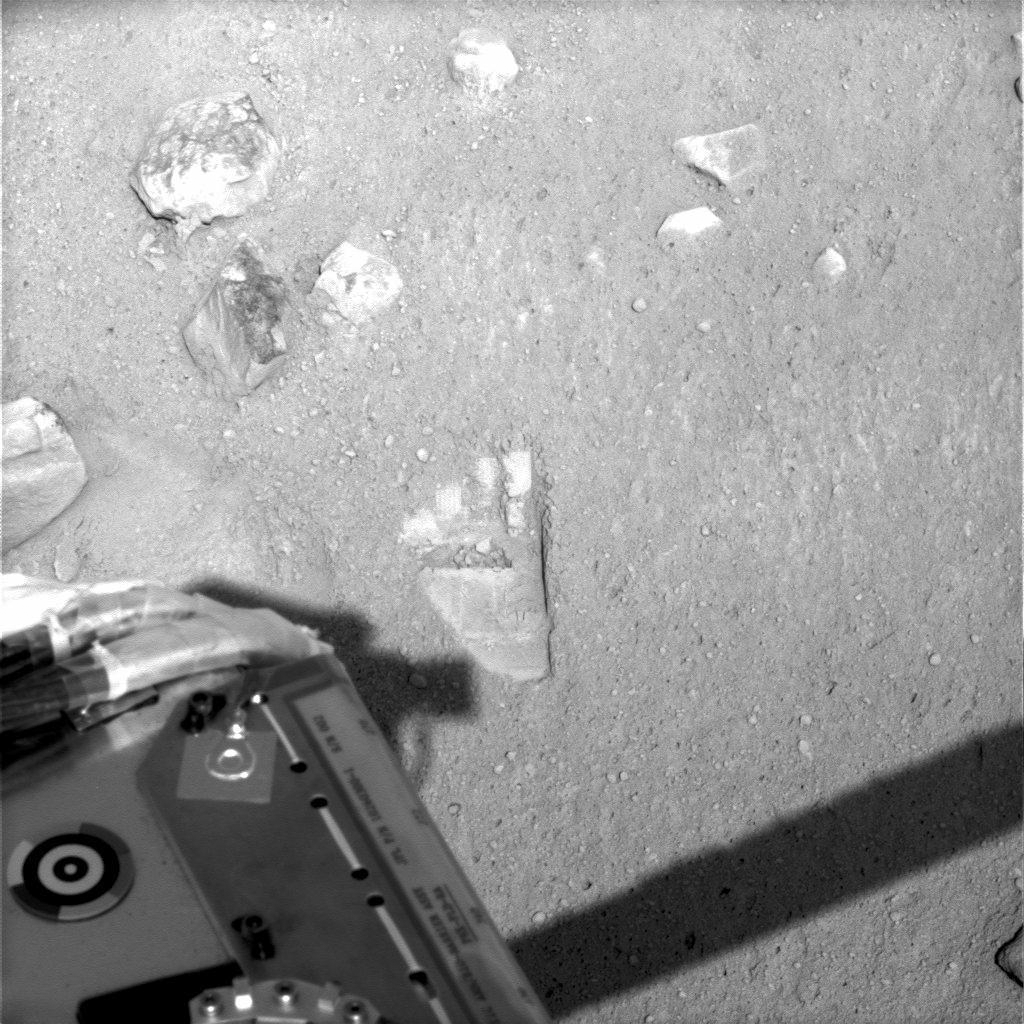

Phoenix Makes an Impression on Mars

This view from the Surface Stereo Imager on NASA’s Phoenix Mars Lander shows the first impression—dubbed Yeti and looking like a wide footprint — made on the Martian soil by the Robotic Arm scoop on Sol 6, the sixth Martian day of the mission, (May 31, 2008).

Touching the ground is the first step toward scooping up soil and ice and delivering the samples to the lander’s experiments.

The Phoenix Mission is led by the University of Arizona, Tucson, on behalf of NASA. Project management of the mission is by NASA’s Jet Propulsion Laboratory, Pasadena, Calif. Spacecraft development is by Lockheed Martin Space Systems, Denver.

Photojournal Note: As planned, the Phoenix lander, which landed May 25, 2008 23:53 UTC, ended communications in November 2008, about six months after landing, when its solar panels ceased operating in the dark Martian winter.

Credit: NASA/JPL-Caltech/University of Arizona